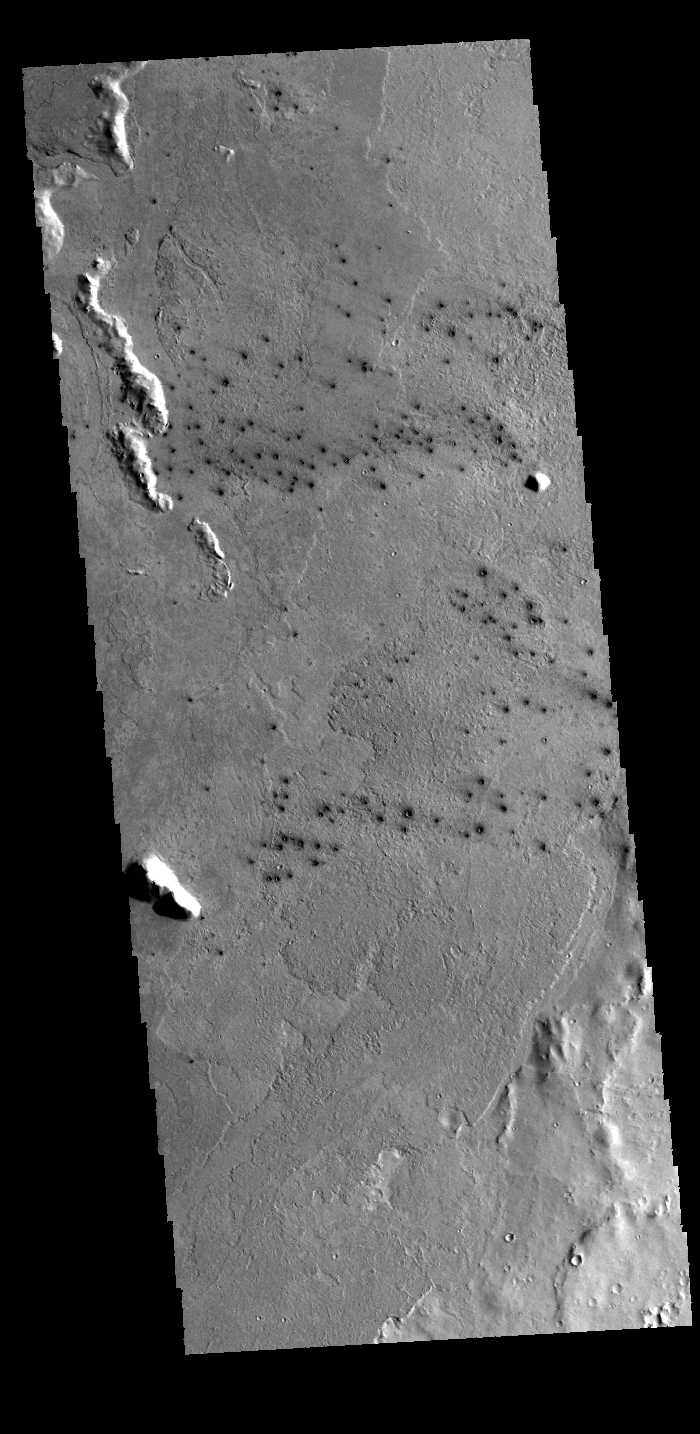

Small Craters

This field of small dark craters is located in southern Elysium Planitia. The dark appearance against the surrounding lava flows suggests that the craters post-date the lava flows. The small “tails” near the craters indicate winds blowing toward the upper left of the image.

Credit: NASA/JPL-Caltech/ASU